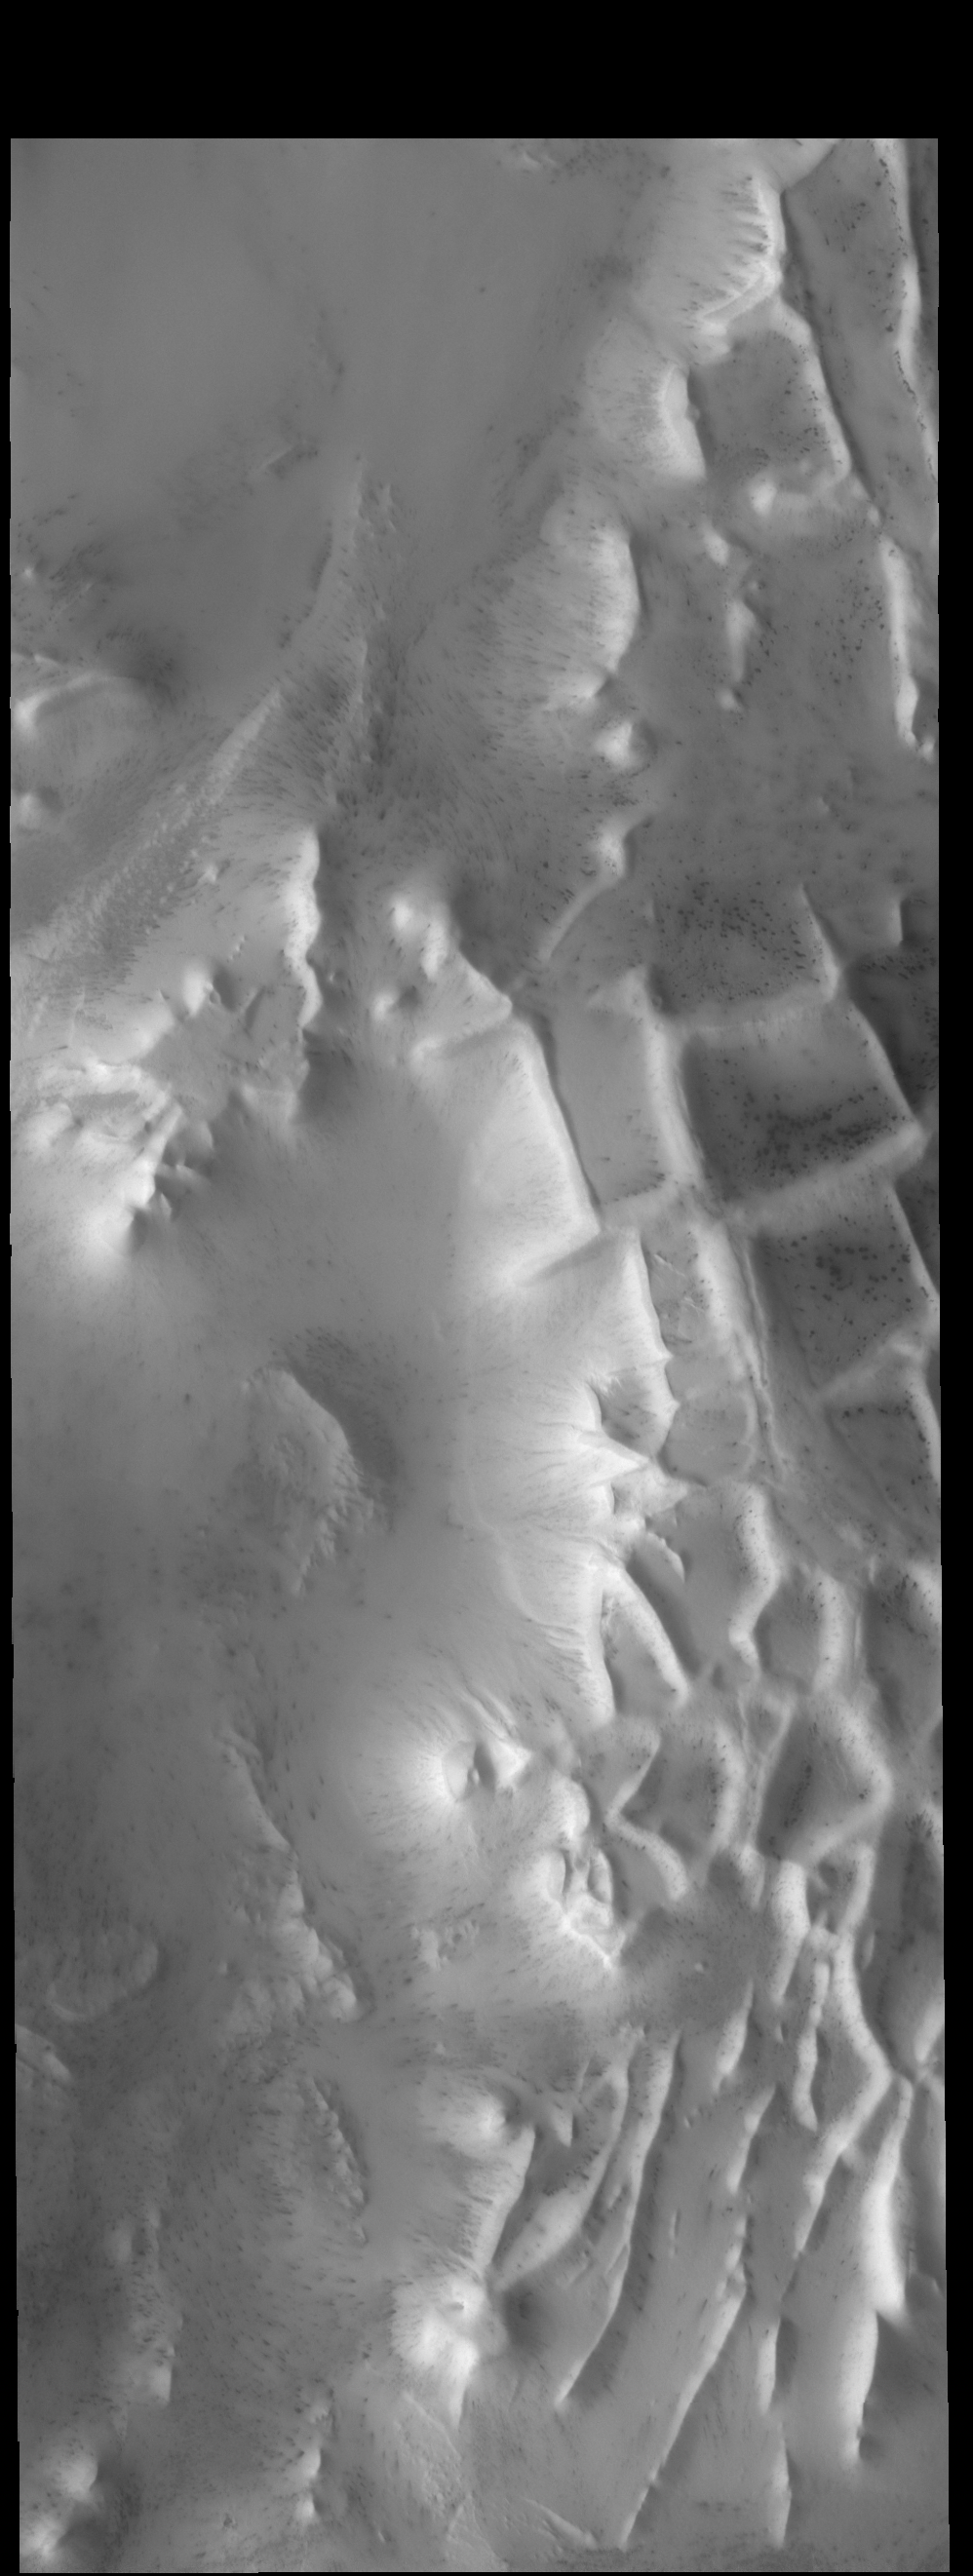

Angustus Laybrinthus

The intersecting ridges in this VIS image are part of Angustus Labyrinthus, informally called Inca City.

Credit: NASA/JPL-Caltech/ASU